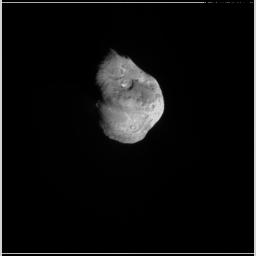

We’re Going In!

Quick Time Movie for PIA02125 We’re Going In!

This movie shows Deep Impact’s impactor probe approaching comet Tempel 1. It is made up of images taken by the probe’s impactor targeting sensor. The probe collided with the comet at 10:52 p.m. Pacific time, July 3 (1:52 a.m. Eastern time, July 4).

Credit: NASA/JPL-Caltech/UMD